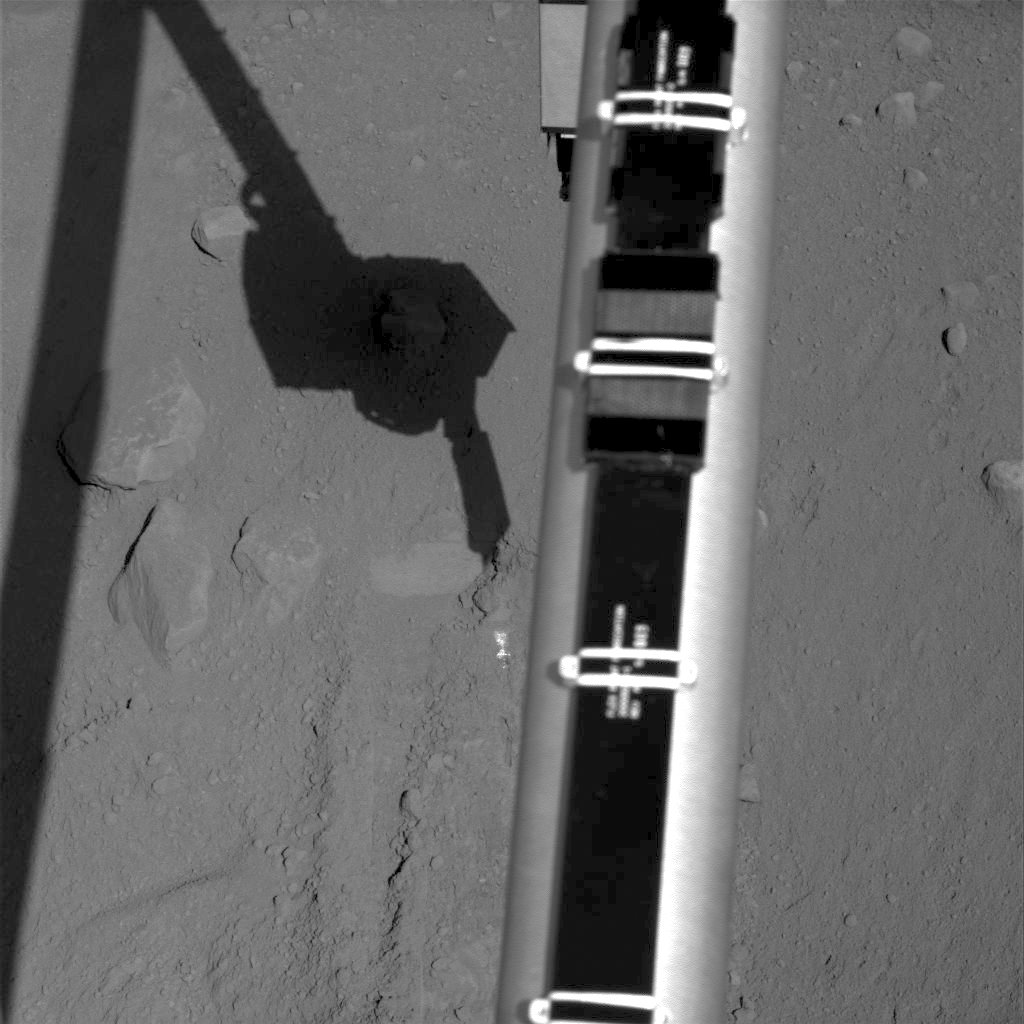

Digging Movie from Phoenix’s Sol 18

The Surface Stereo Imager on NASA’s Phoenix Mars Lander recorded the images combined into this movie of the lander’s Robotic Arm enlarging and combining the two trenches informally named “Dodo” (left) and “Goldilocks.”

The 21 images in this sequence were taken over a period of about 2 hours during Phoenix’s Sol 18 (June 13, 2008), or the 18th Martian day since landing.

The main purpose of the Sol 18 dig was to dig deeper for learning the depth of a hard underlying layer. A bright layer, possibly ice, was increasingly exposed as the digging progressed. Further digging and scraping in the combined Dodo-Goldilocks trench was planned for subsequent sols.

The combined trench is about 20 centimeters (about 8 inches) wide. The depth at the end of the Sol 18 digging is 5 to 6 centimeters (about 2 inches).

The Goldilocks trench was the source of soil samples “Baby Bear” and “Mama Bear,” which were collected on earlier sols and delivered to instruments on the lander deck. The Dodo trench was originally dug for practice in collecting and depositing soil samples.

The Phoenix Mission is led by the University of Arizona, Tucson, on behalf of NASA. Project management of the mission is by NASA’s Jet Propulsion Laboratory, Pasadena, Calif. Spacecraft development is by Lockheed Martin Space Systems, Denver.

Photojournal Note: As planned, the Phoenix lander, which landed May 25, 2008 23:53 UTC, ended communications in November 2008, about six months after landing, when its solar panels ceased operating in the dark Martian winter.

Credit: NASA/JPL-Caltech/University of Arizona/Texas A&M University